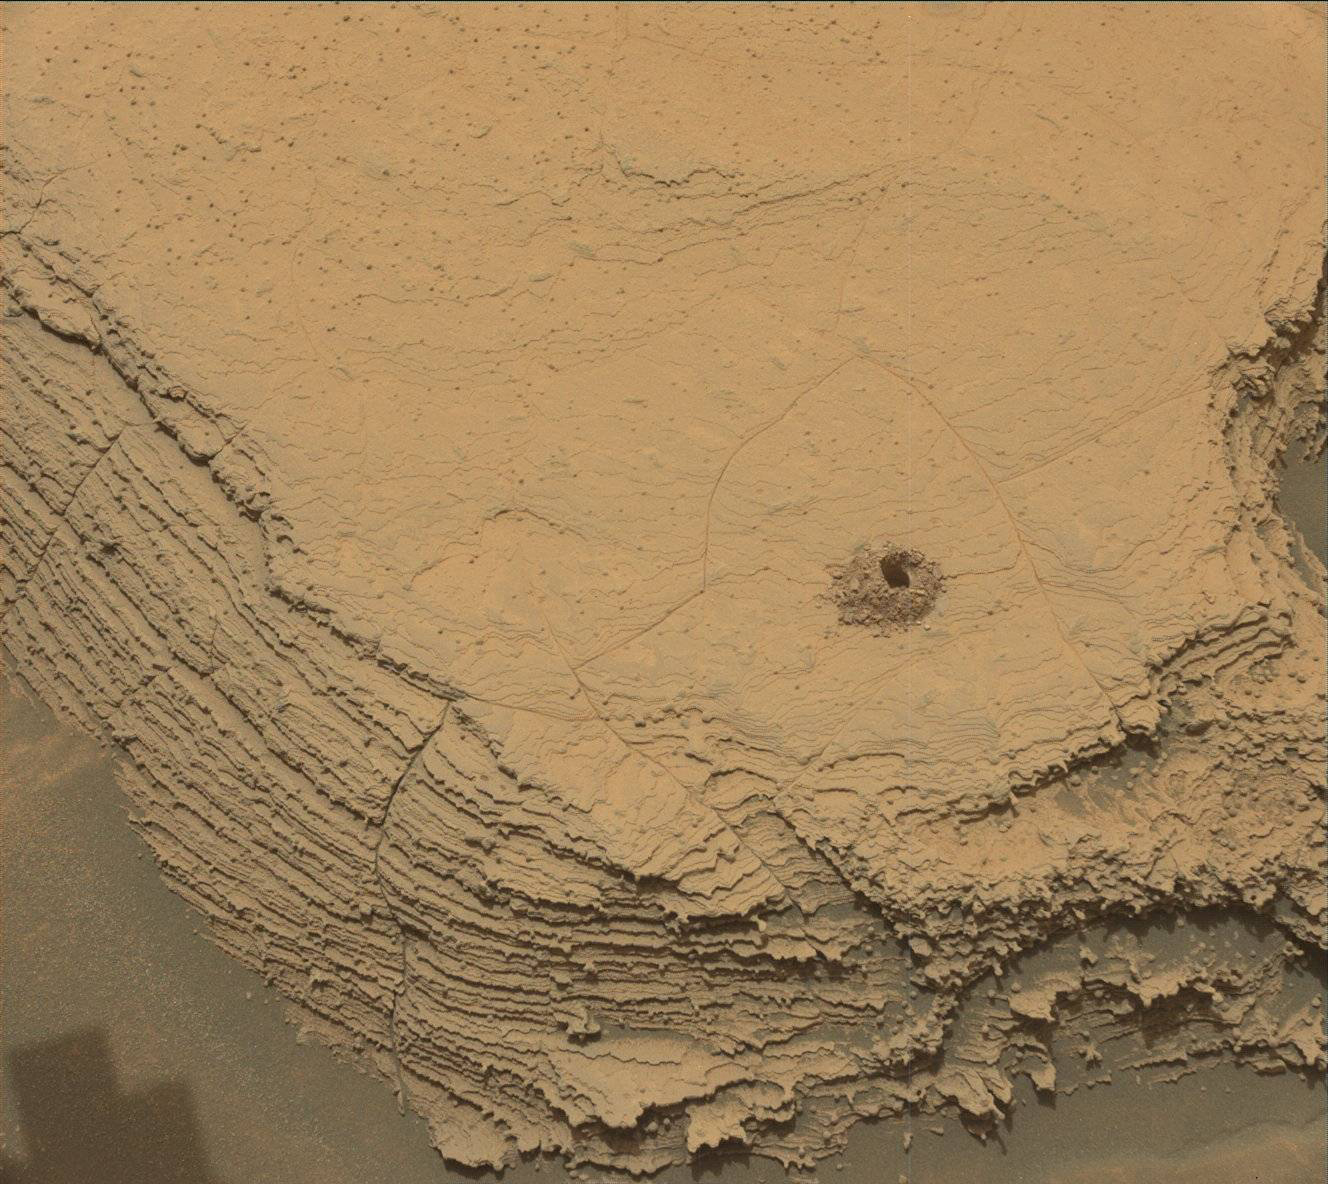

Curiosity’s 36th Drill Hole at Canaima

NASA’s Curiosity Mars rover used its Mast Camera, or Mastcam, to capture this image of its 36th successful drill hole on Mount Sharp, at a rock called “Canaima.” The pulverized sample of this rock was drilled on Oct. 3, 2022, the 3,612th Martian day, or sol, of the mission.

Figure A shows the same image with an inset of the drill hole, as viewed by the Mars Hand Lens Imager camera (MAHLI) on the end of Curiosity’s robotic arm, on Oct. 16, 2022, the 3,624th sol of the mission.

Curiosity was built by NASA’s Jet Propulsion Laboratory, which is managed by Caltech in Pasadena, California. JPL leads the mission on behalf of NASA’s Science Mission Directorate in Washington. Malin Space Science Systems in San Diego built and operates Mastcam.

Credit: NASA/JPL-Caltech/MSSS